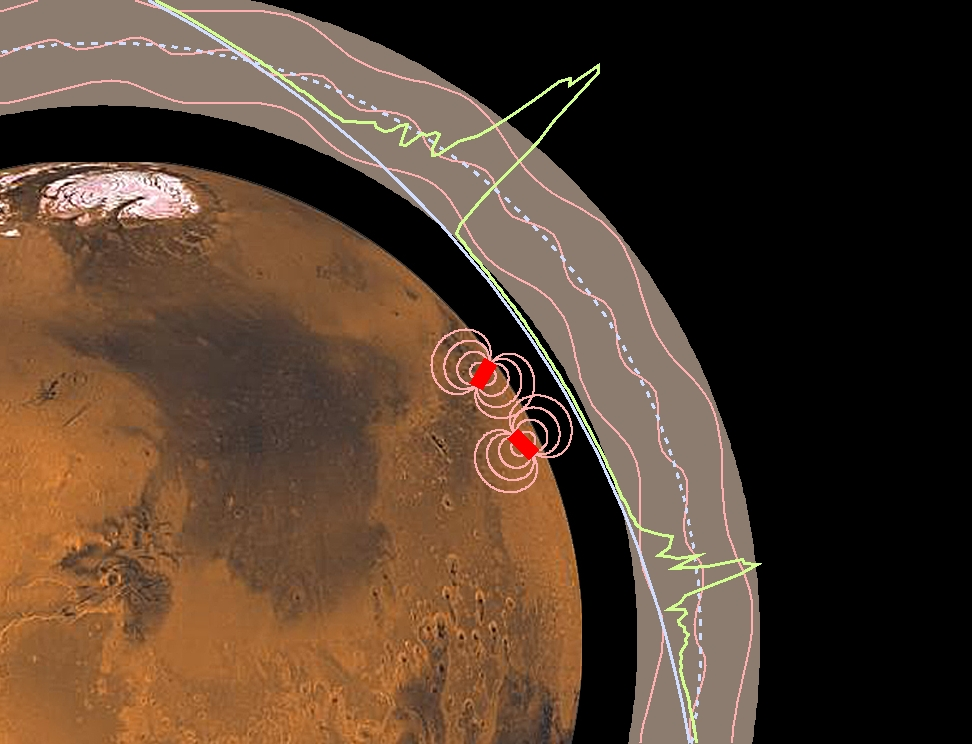

Magnetic Anomalies on Mars

The Jet Propulsion Laboratory’s Mars Surveyor Operations Project operates the Mars Global Surveyor spacecraft with its industrial partner, Lockheed Martin Astronautics, from facilities in Pasadena, CA and Denver, CO.

Credit: NASA/JPL/GSFC